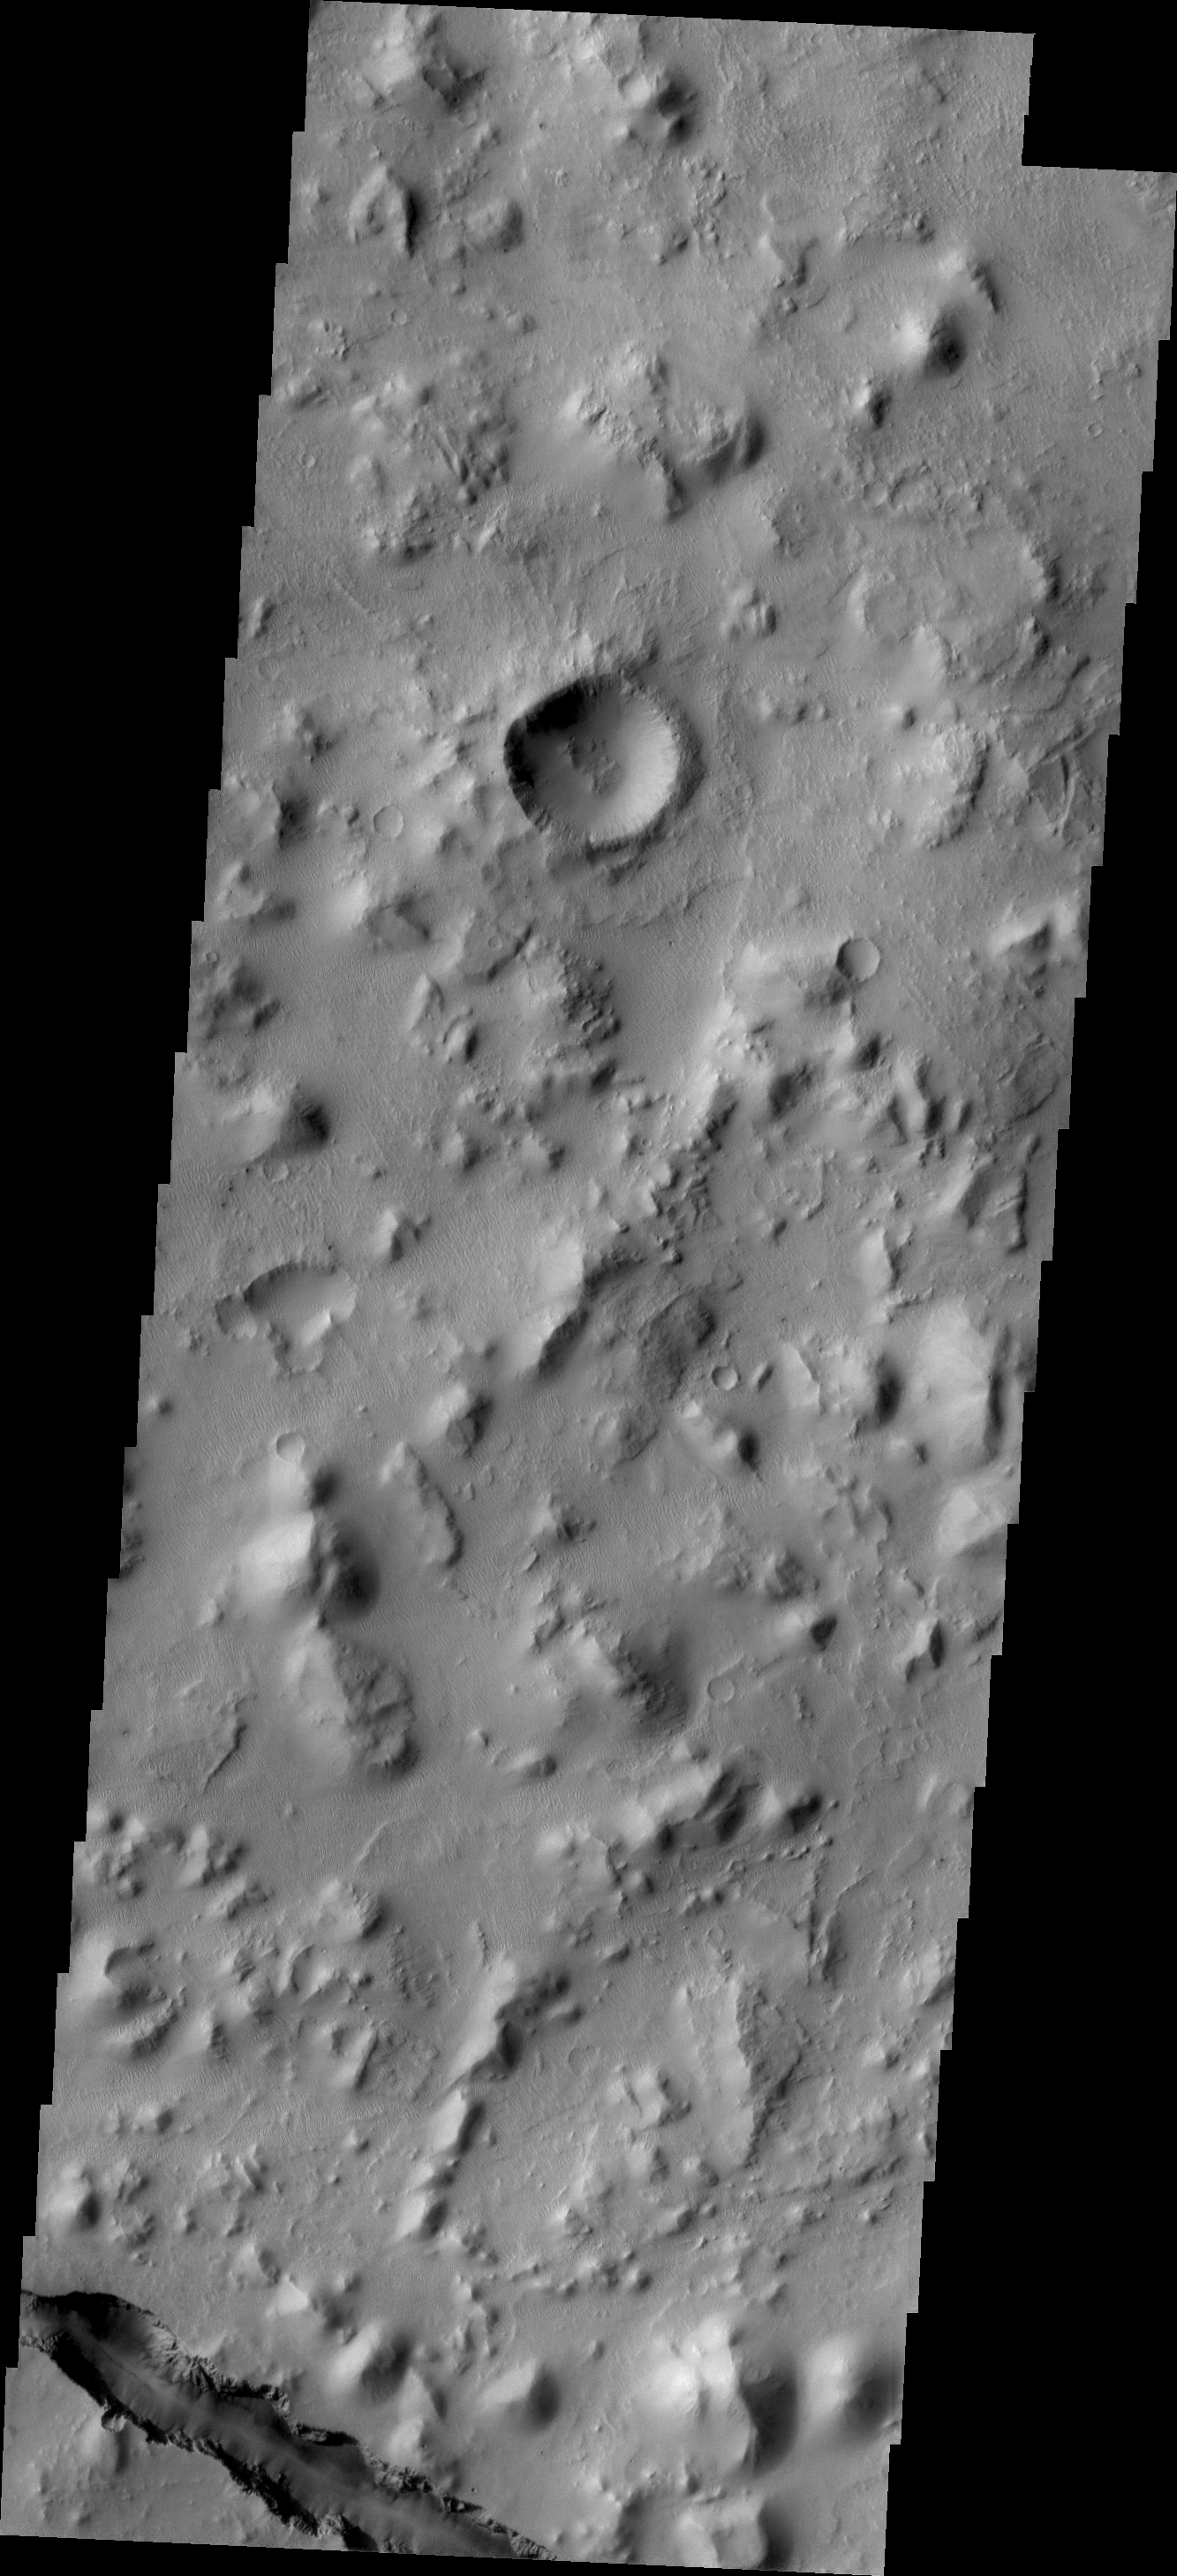

Cerberus Fossae

One of the tectonic fractures of Cerberus Fossae is visible at the bottom of this VIS image.

Credit: NASA/JPL/ASU